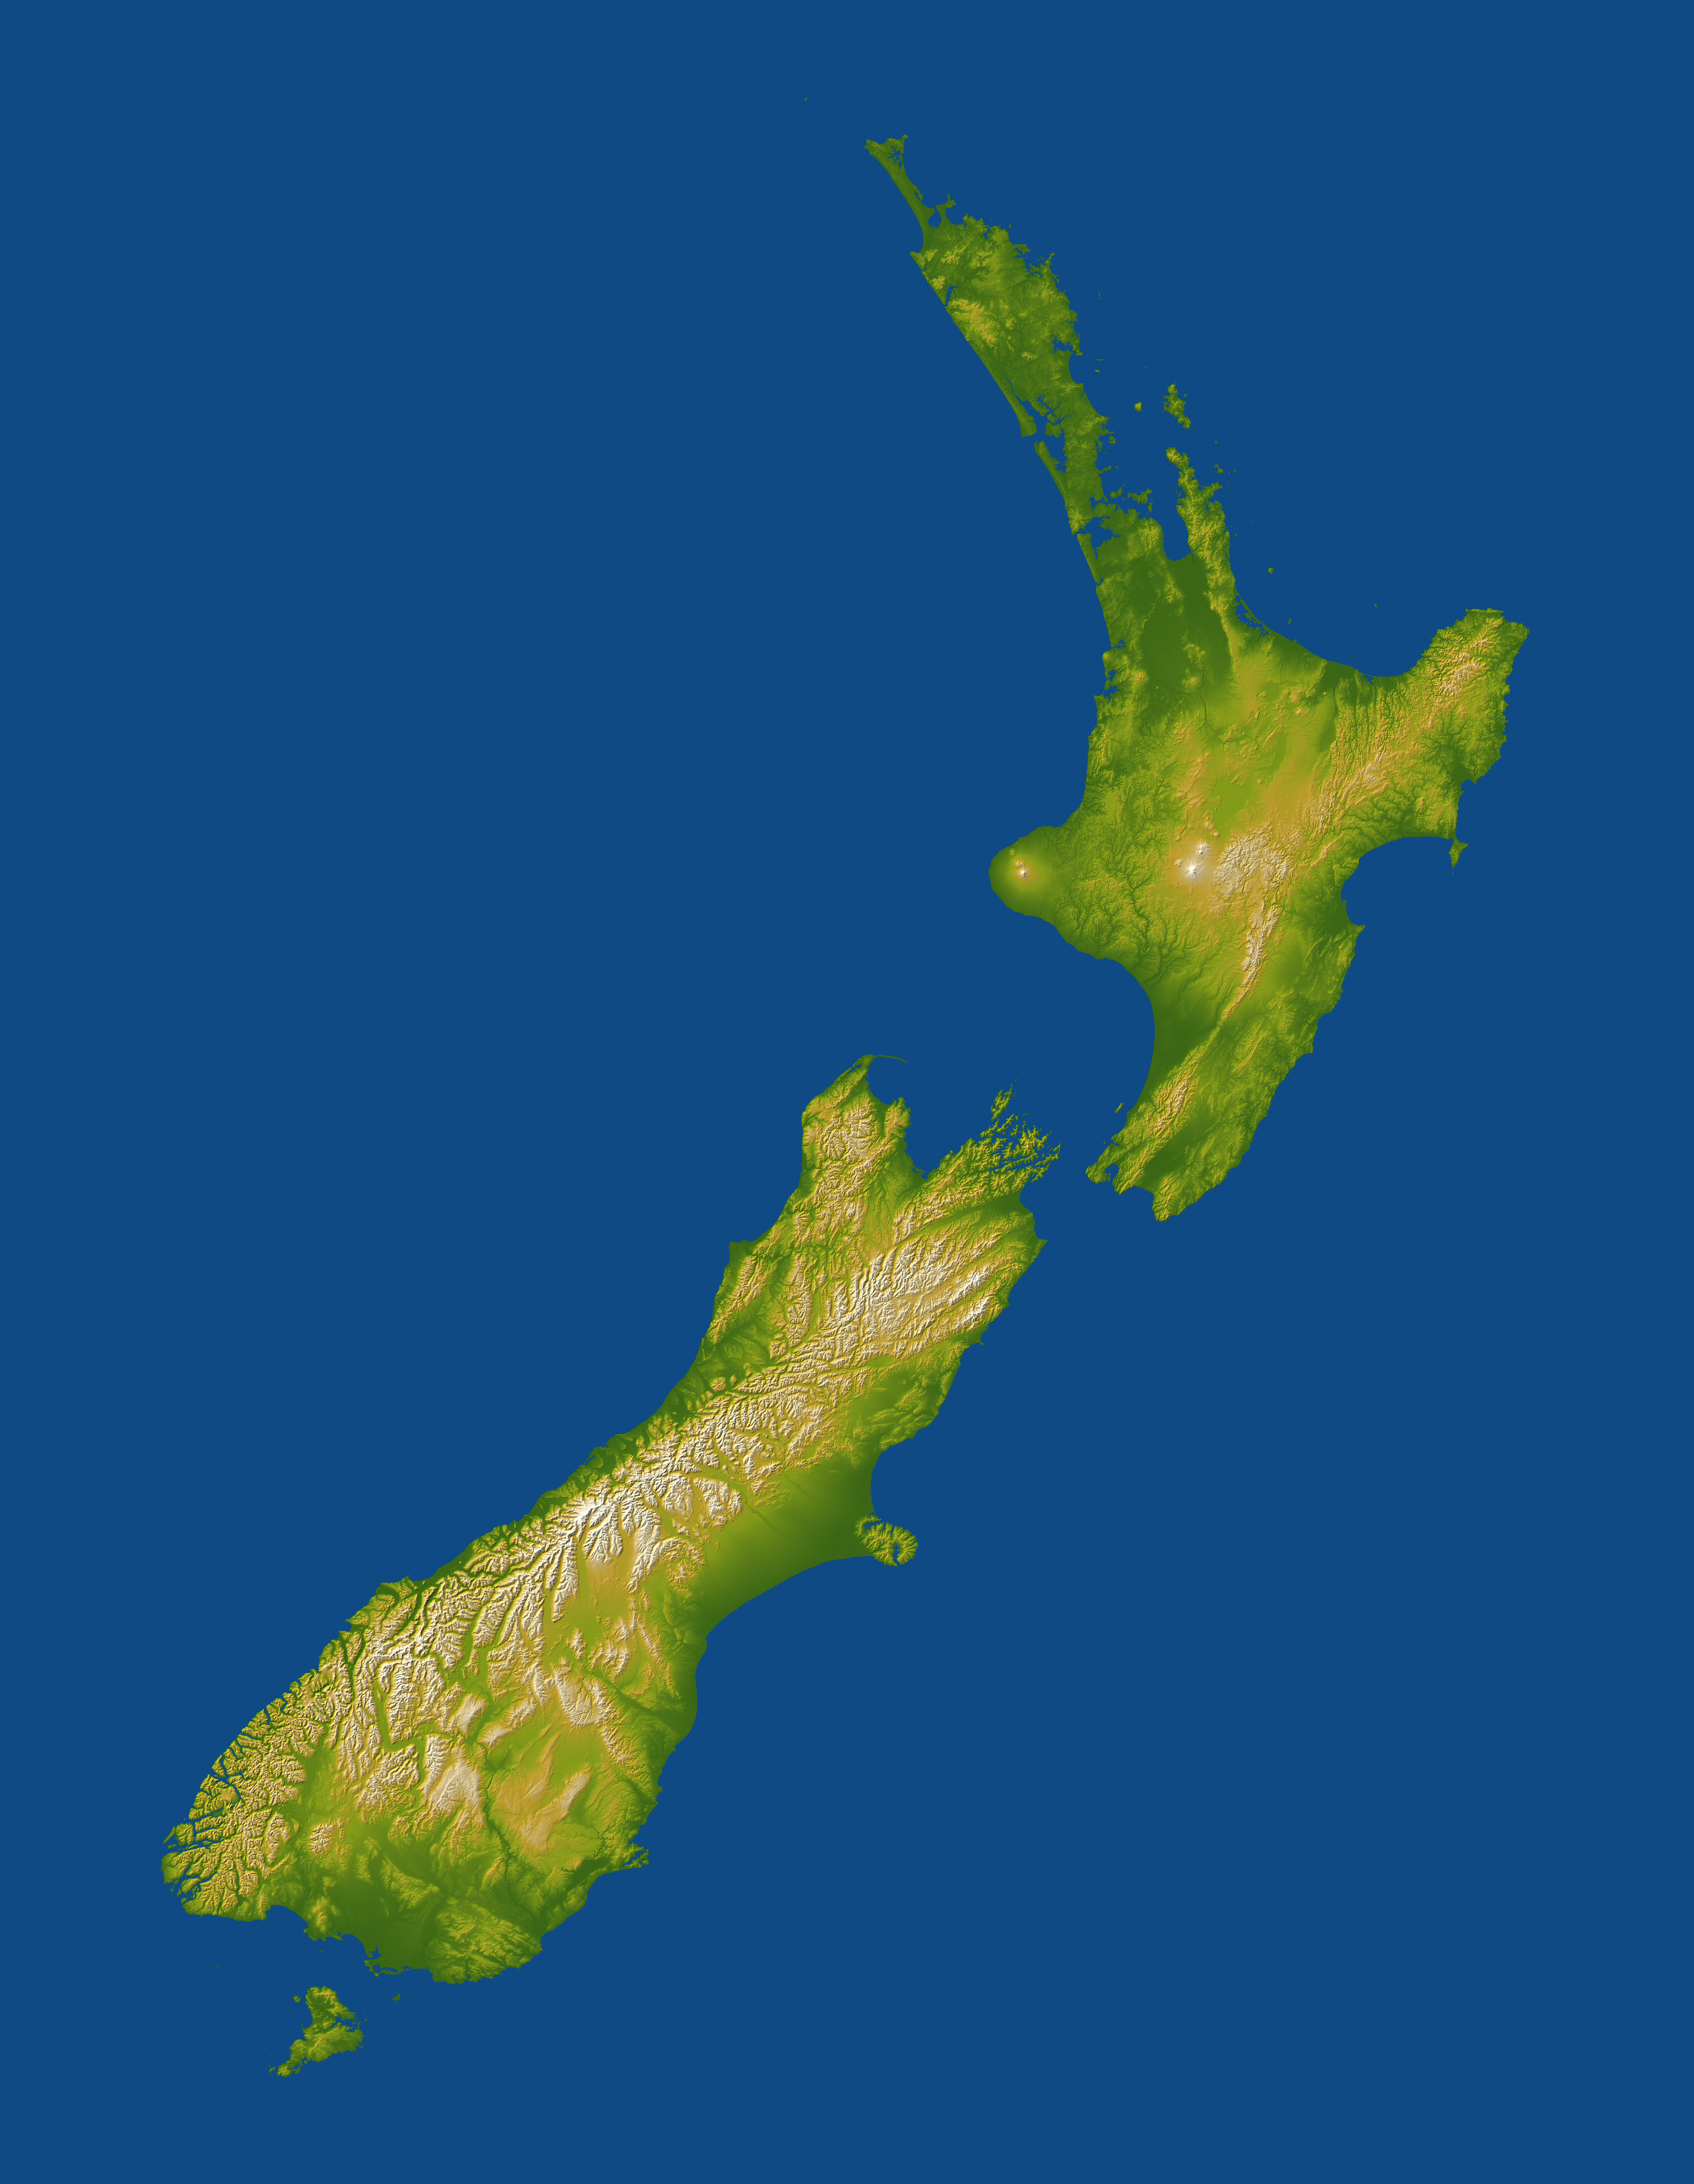

New Zealand, SRTM Shaded Relief and Colored Height

New Zealand straddles the juncture of the Indo-Australian and Pacific tectonic plates, two of Earth’s major crustal plates. The two plates generally converge in subduction zones, but in a scissor-like pattern, with the Indo-Austalian plate overriding the Pacific plate to the north and the Pacific plate overriding the Indo-Australian plate to the south. New Zealand is “what happens” in between at and near the cross point of this scissor pattern. Here the convergence has built two major islands that together exhibit very active volcanoes and fault systems, and these geologic features are very evident in the topographic pattern.

The North Island lies at the southern end of the west-over-east (Indo-Australian over Pacific) plate convergence. The Pacific plate dives under the North Island and this subduction process leads to melting of rocks at depth, the rise of magma to the surface, and the formation of volcanoes and other geothermal features. Most notable are Mount Taranaki on the west coast, and Mounts Ruapehu, Ngauruhoe, and Tongariro just south of the island’s centerpoint, all of which are shown with white peaks in this display. The Rotorua geothermal field occurs further northeast and is evident here as a scattering of comparatively small bumps created by smaller volcanic eruptions.

The South Island straddles the cross point of the subduction scissor pattern and prominently features a fault system that connects the two subduction zones. (The east-over-west (Pacific over Indo-Australian) plate convergence generally occurs south of the South Island.) The Alpine fault is the major strand of this fault system along most of the length of the island, near and generally paralleling the west coast. Its impact upon the topography is unmistakable, forming an extremely sharp and straight northwest boundary to New Zealand’s tallest mountains, the Southern Alps. Although offsets on the Alpine fault are generally right-lateral (35-40 millimeters per year) and thus consistent with the offset in the subduction zone pattern, vertical offsets (about 7 millimeters per year) are likewise consistent with the uplift of the Southern Alps.

Two visualization methods were combined to produce this image: shading and color coding of topographic height. The shade image was derived by computing topographic slope in the northwest-southeast direction, so that northwest slopes appear bright and southeast slopes appear dark. Color coding is directly related to topographic height, with green at the lower elevations, rising through yellow and tan, to white at the highest elevations.

Elevation data used in this image were acquired by the Shuttle Radar Topography Mission aboard the Space Shuttle Endeavour, launched on Feb. 11, 2000. SRTM used the same radar instrument that comprised the Spaceborne Imaging Radar-C/X-Band Synthetic Aperture Radar (SIR-C/X-SAR) that flew twice on the Space Shuttle Endeavour in 1994. SRTM was designed to collect 3-D measurements of the Earth’s surface. To collect the 3-D data, engineers added a 60-meter (approximately 200-foot) mast, installed additional C-band and X-band antennas, and improved tracking and navigation devices. The mission is a cooperative project between NASA, the National Geospatial-Intelligence Agency (NGA) of the U.S. Department of Defense and the German and Italian space agencies. It is managed by NASA’s Jet Propulsion Laboratory, Pasadena, Calif., for NASA’s Earth Science Enterprise, Washington, D.C.

Location: 33.5 to 48 degrees South latitude, 165 to 180 degrees East longitude
Orientation: North toward the top, cylindrical projection
Image Data: Shaded and colored SRTM elevation model
Date Acquired: February 2000

Credit: NASA/JPL/NGA